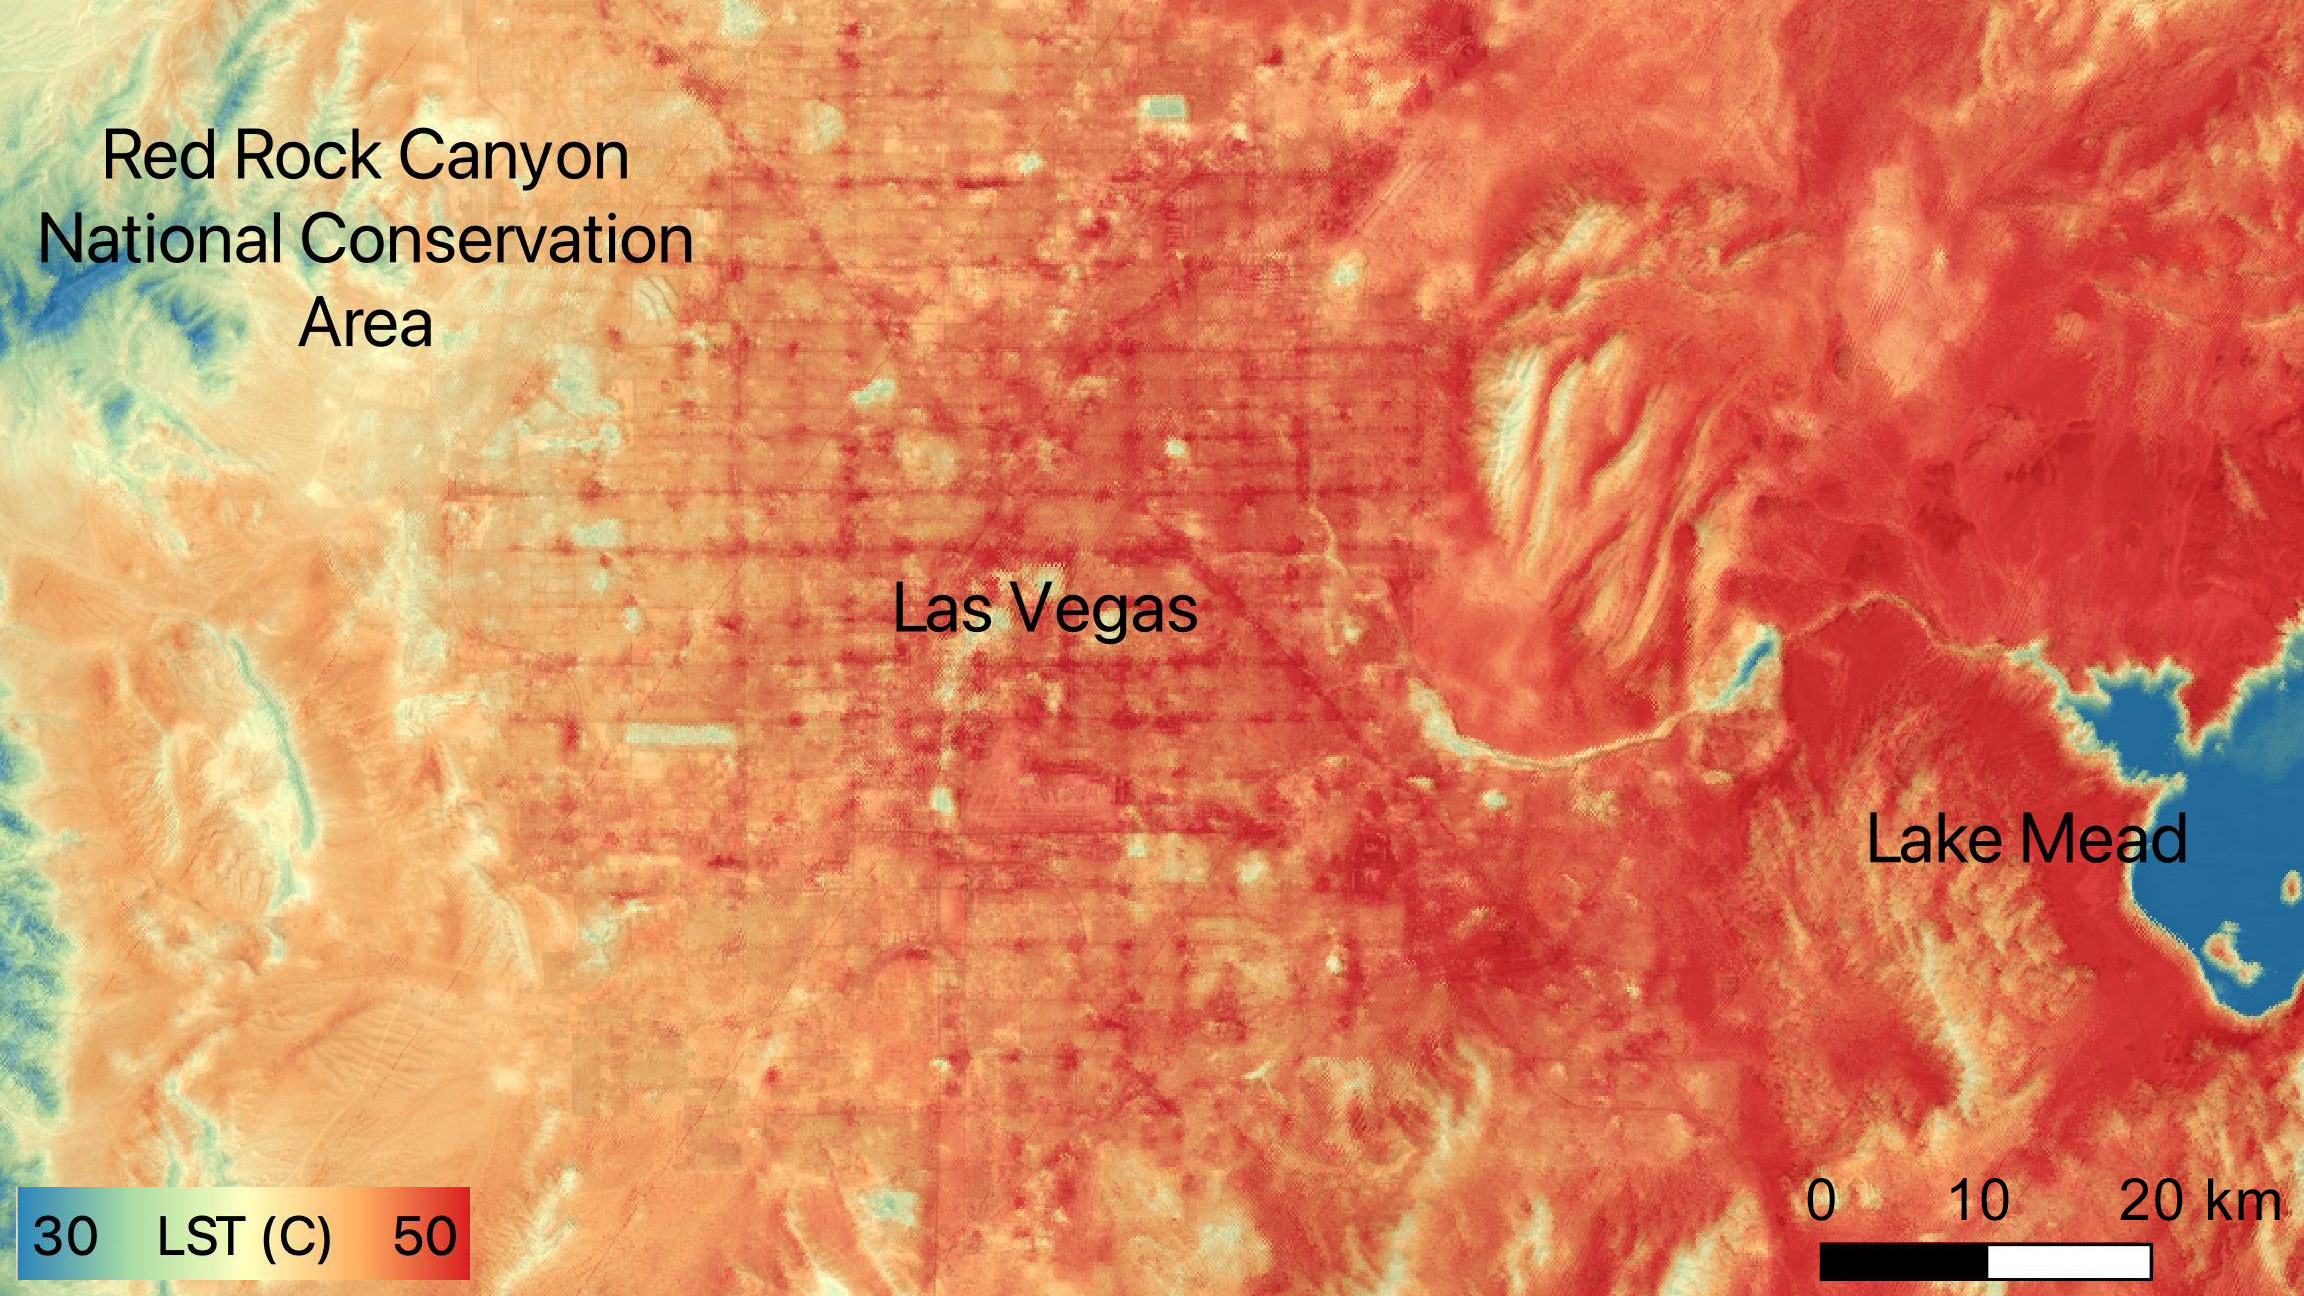

NASA’s ECOSTRESS Sees Las Vegas Streets Turn Up the Heat

On June 10, 2022, Las Vegas reached a record daily high temperature of 109 degrees Fahrenheit (43 degrees Celsius), and temperatures on the ground itself were higher still. NASA’s Ecosystem Spaceborne Thermal Radiometer Experiment on Space Station (ECOSTRESS) instrument recorded this image of ground surface temperatures at 5:23 p.m. that day.

Within the city, the hottest surfaces were the streets – the grid of dark red lines in the center of the image. Pavement temperatures exceeded 122 F (50 C), while the exteriors of downtown buildings were a few degrees cooler than paved surfaces. Suburban neighborhoods averaged about 14 F (8 C) cooler than pavement, and green spaces such as golf courses were 23 F (13 C) cooler.

Cities are usually warmer than open land because of human activities and the materials used for building. Streets are often the hottest part of the built environment due to asphalt paving. Dark-colored surfaces absorb more heat from the Sun than lighter-colored ones; asphalt absorbs up to 95% of solar radiation and retains the heat for hours into the nighttime. In this image, patches of dark-colored volcanic rock south of Lake Mead are also noticeably hot.

ECOSTRESS measures the temperature of the ground, which is hotter than the air temperature during the daytime. The instrument launched to the space station in 2018. Its primary mission is to identify plants’ thresholds for water use and water stress, giving insight into their ability to adapt to a warming climate. However, ECOSTRESS is also useful for documenting other heat-related phenomena, like patterns of heat absorption and retention. Its high-resolution images, with a pixel size of about 225 feet (70 meters) by 125 feet (38 meters), are a powerful tool for understanding our environment.

NASA’s Jet Propulsion Laboratory in Southern California built and manages the ECOSTRESS mission for the Earth Science Division in the Science Mission Directorate at NASA Headquarters in Washington. ECOSTRESS is an Earth Venture Instrument mission; the program is managed by NASA’s Earth System Science Pathfinder program at NASA’s Langley Research Center in Hampton, Virginia.

Credit: NASA/JPL-Caltech